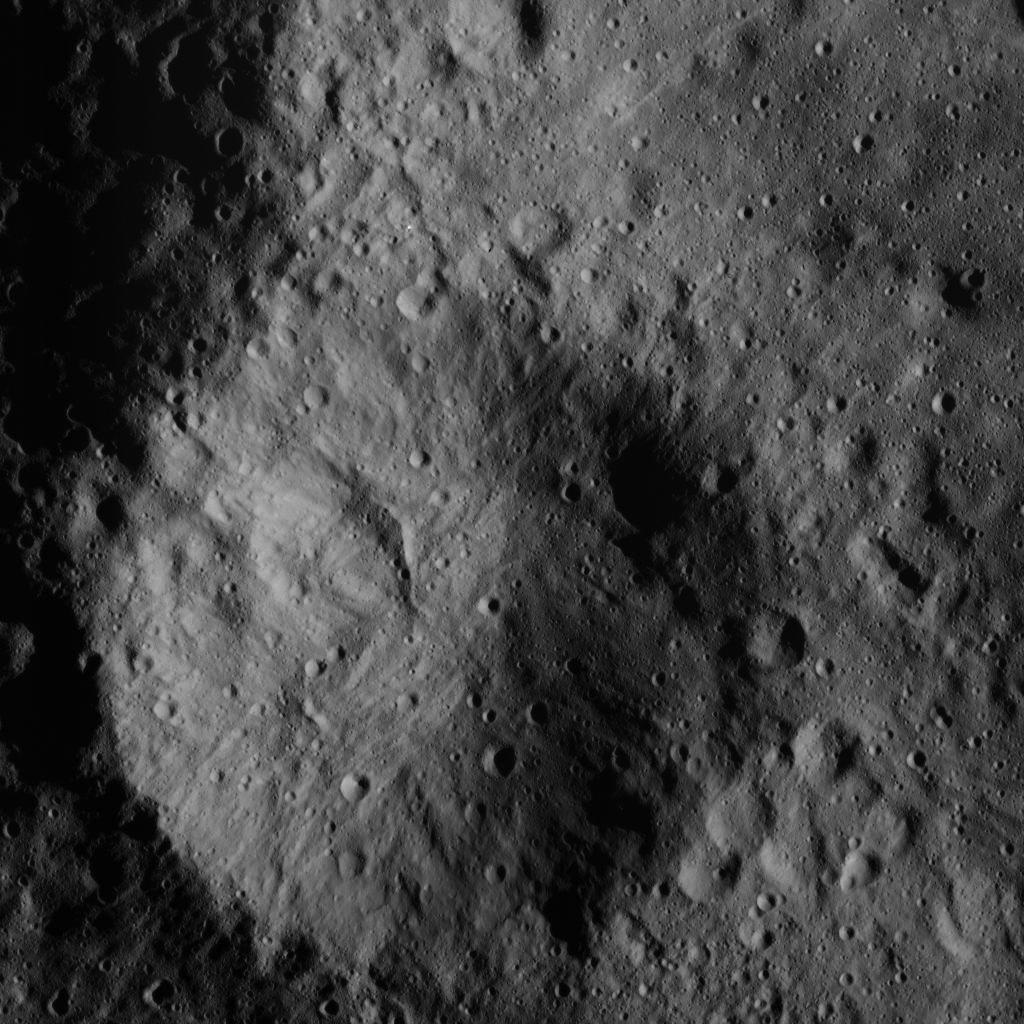

Small Crater North of Datan Crater

This image was obtained by NASA’s Dawn spacecraft on June 9, 2018 from an altitude of about 48 miles (77 kilometers).

The center of this picture is located at about 66.2 degrees north latitude and 246.1 degrees east longitude.

Dawn’s mission is managed by JPL for NASA’s Science Mission Directorate in Washington. Dawn is a project of the directorates Discovery Program, managed by NASA’s Marshall Space Flight Center in Huntsville, Alabama. JPL is responsible for overall Dawn mission science. Orbital ATK Inc., in Dulles, Virginia, designed and built the spacecraft. The German Aerospace Center, Max Planck Institute for Solar System Research, Italian Space Agency and Italian National Astrophysical Institute are international partners on the mission team.

Credit: NASA/JPL-Caltech/UCLA/MPS/DLR/IDA